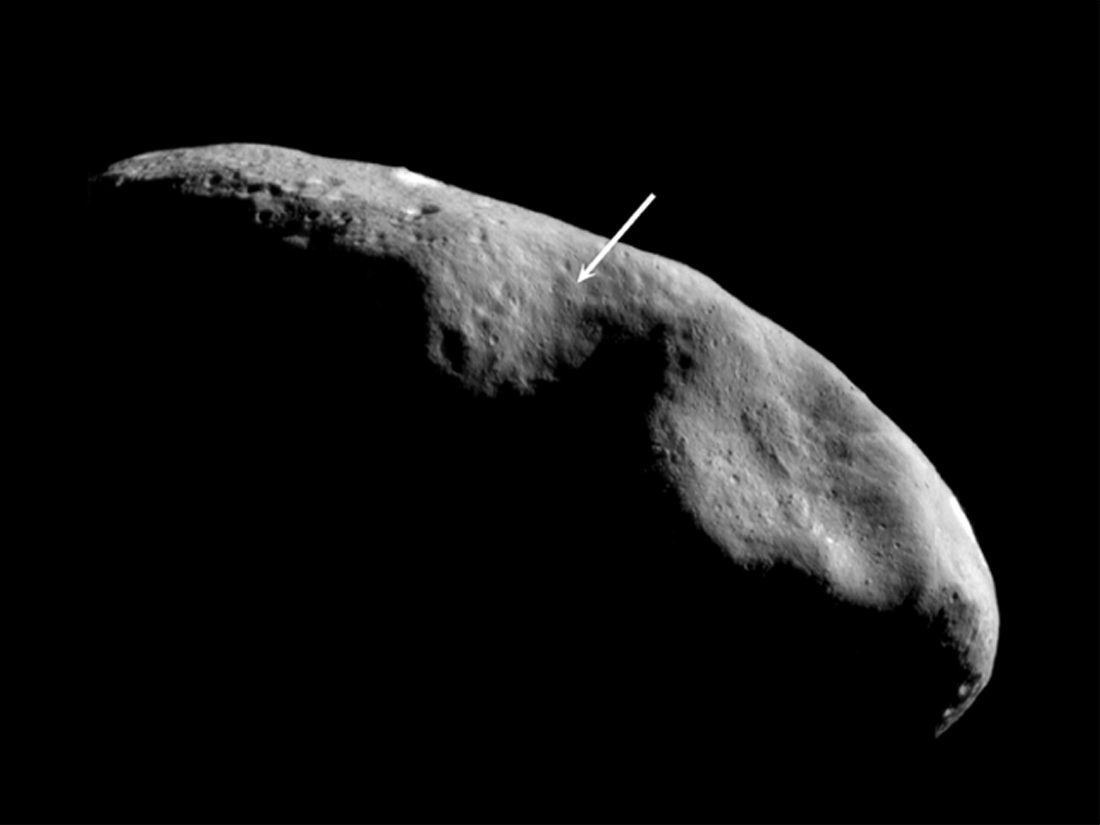

Location of the NEAR Shoemaker Landing Site

The location of NEAR Shoemaker’s planned landing site is shown in this image mosaic taken on December 3, 2000, from an orbital altitude of 200 kilometers (124 miles). In this view, south is to the top and the terminator (the imaginary line dividing day from night) lies near the equator. The landing site (at the tip of the arrow) is near the boundary of two distinctly different provinces, both of which the spacecraft will photograph as it descends. To the south and east (above and to the left) lies older, cratered terrain, while to the north (down) is the saddle-shaped feature Himeros, whose lesser density of superposed craters indicates relatively recent resurfacing by geologic processes.

Built and managed by The Johns Hopkins University Applied Physics Laboratory, Laurel, Maryland, NEAR was the first spacecraft launched in NASA’s Discovery Program of low-cost, small-scale planetary missions. See the NEAR web page at http://near.jhuapl.edu/ for more details.

Credit: NASA/JPL/JHUAPL